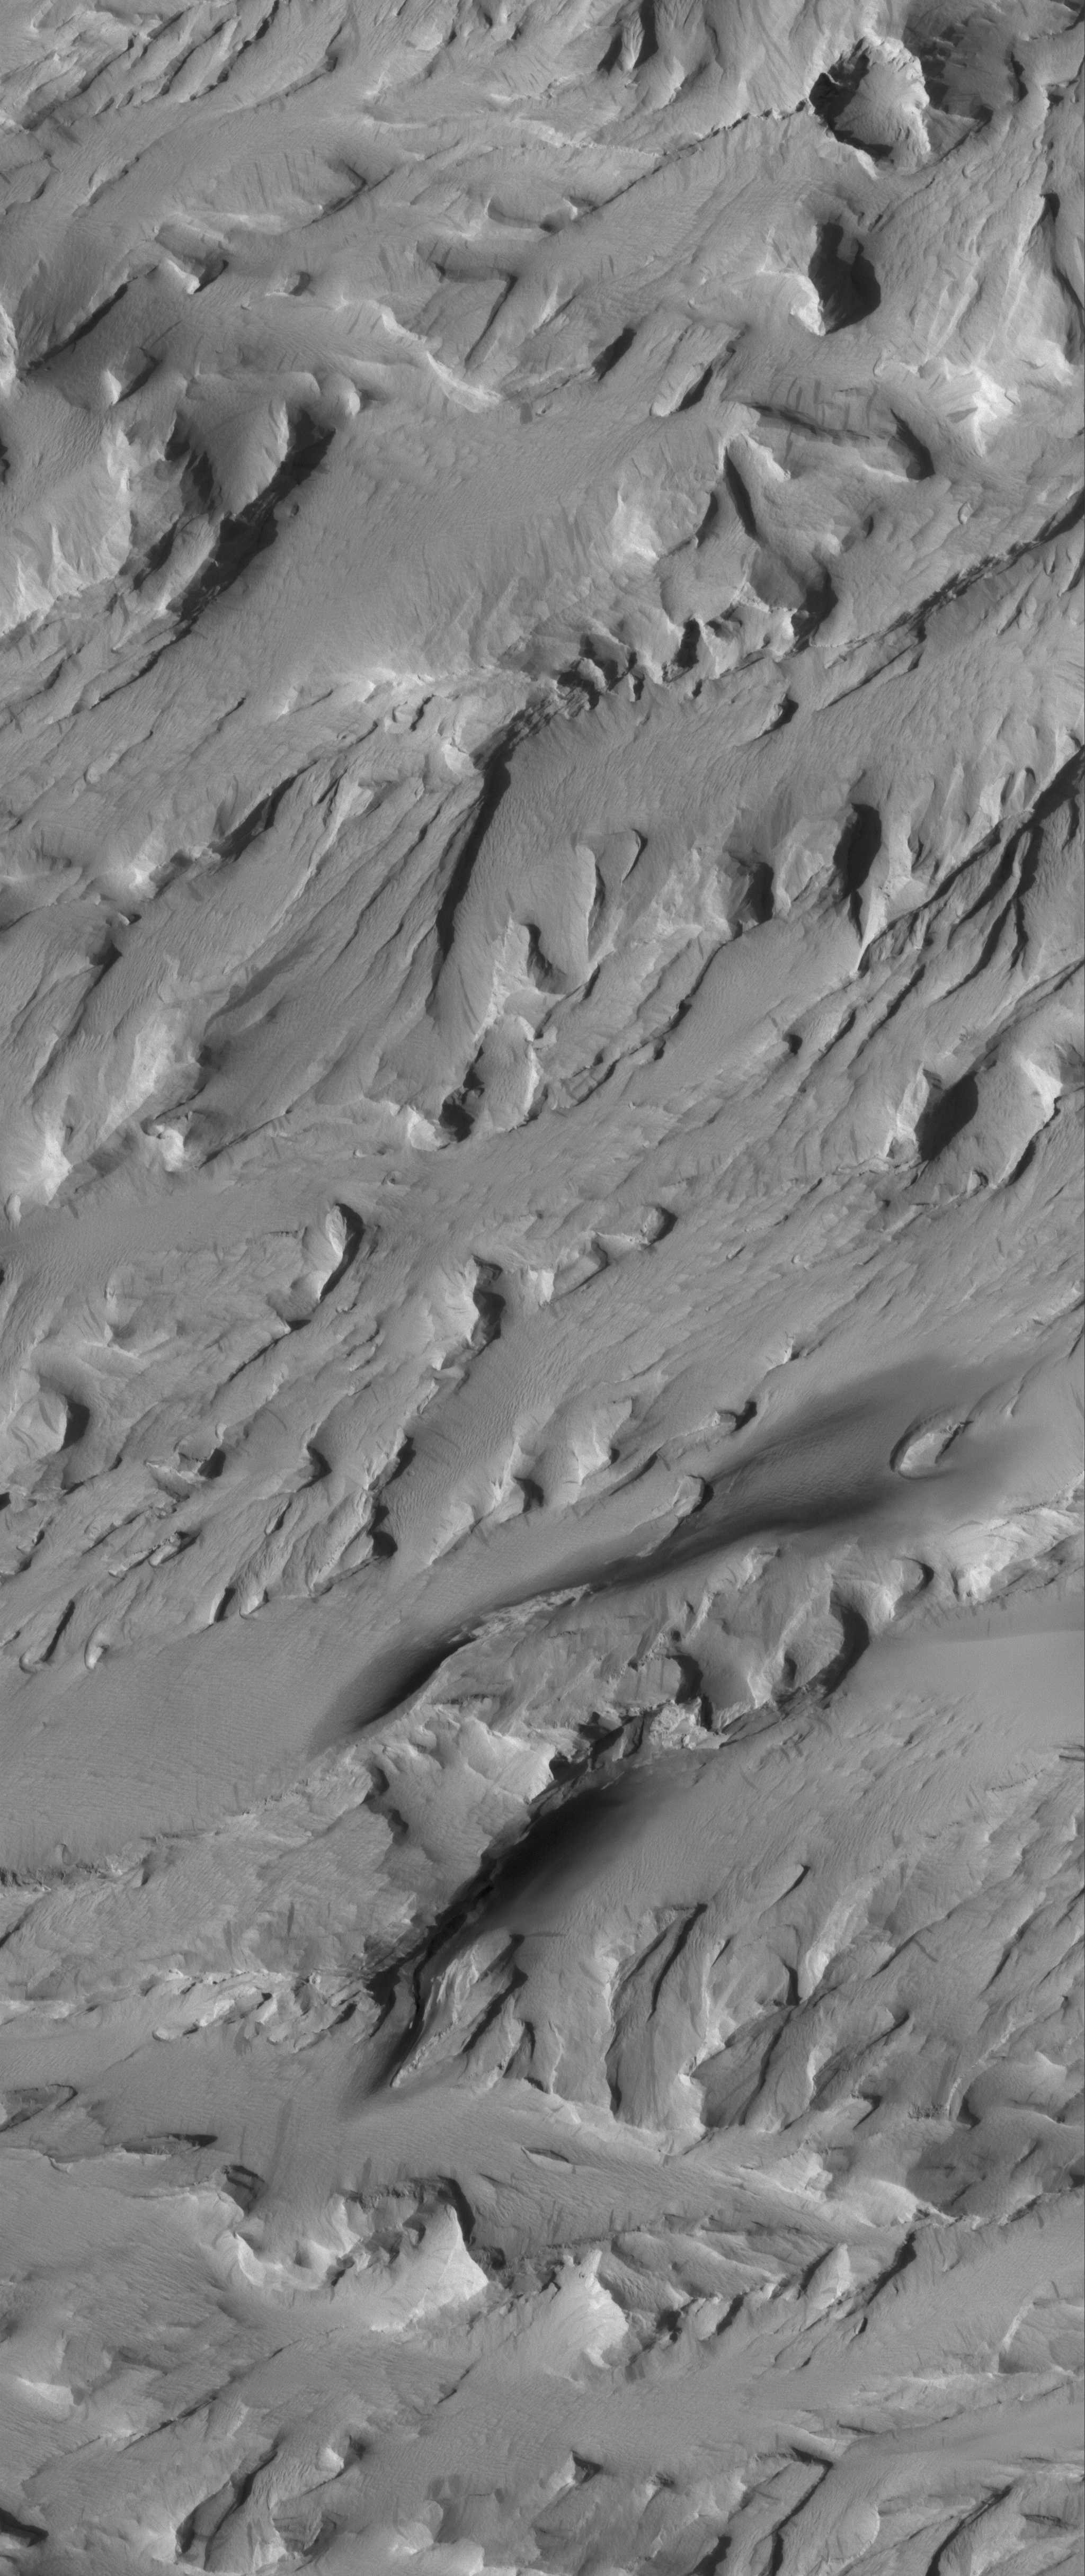

Wind-Eroded Landscape

5 August 2005
This Mars Global Surveyor (MGS) Mars Orbiter Camera (MOC) image shows a dust-mantled, wind-eroded landscape in the Medusae Sulci region of Mars. Wind eroded the bedrock in this region, and then, later, windblown dust covered much of the terrain.

Location near: 5.7°S, 160.2°W
Image width: width: ~3 km (~1.9 mi)
Illumination from: lower left
Season: Southern Spring

Credit: NASA/JPL/Malin Space Science Systems